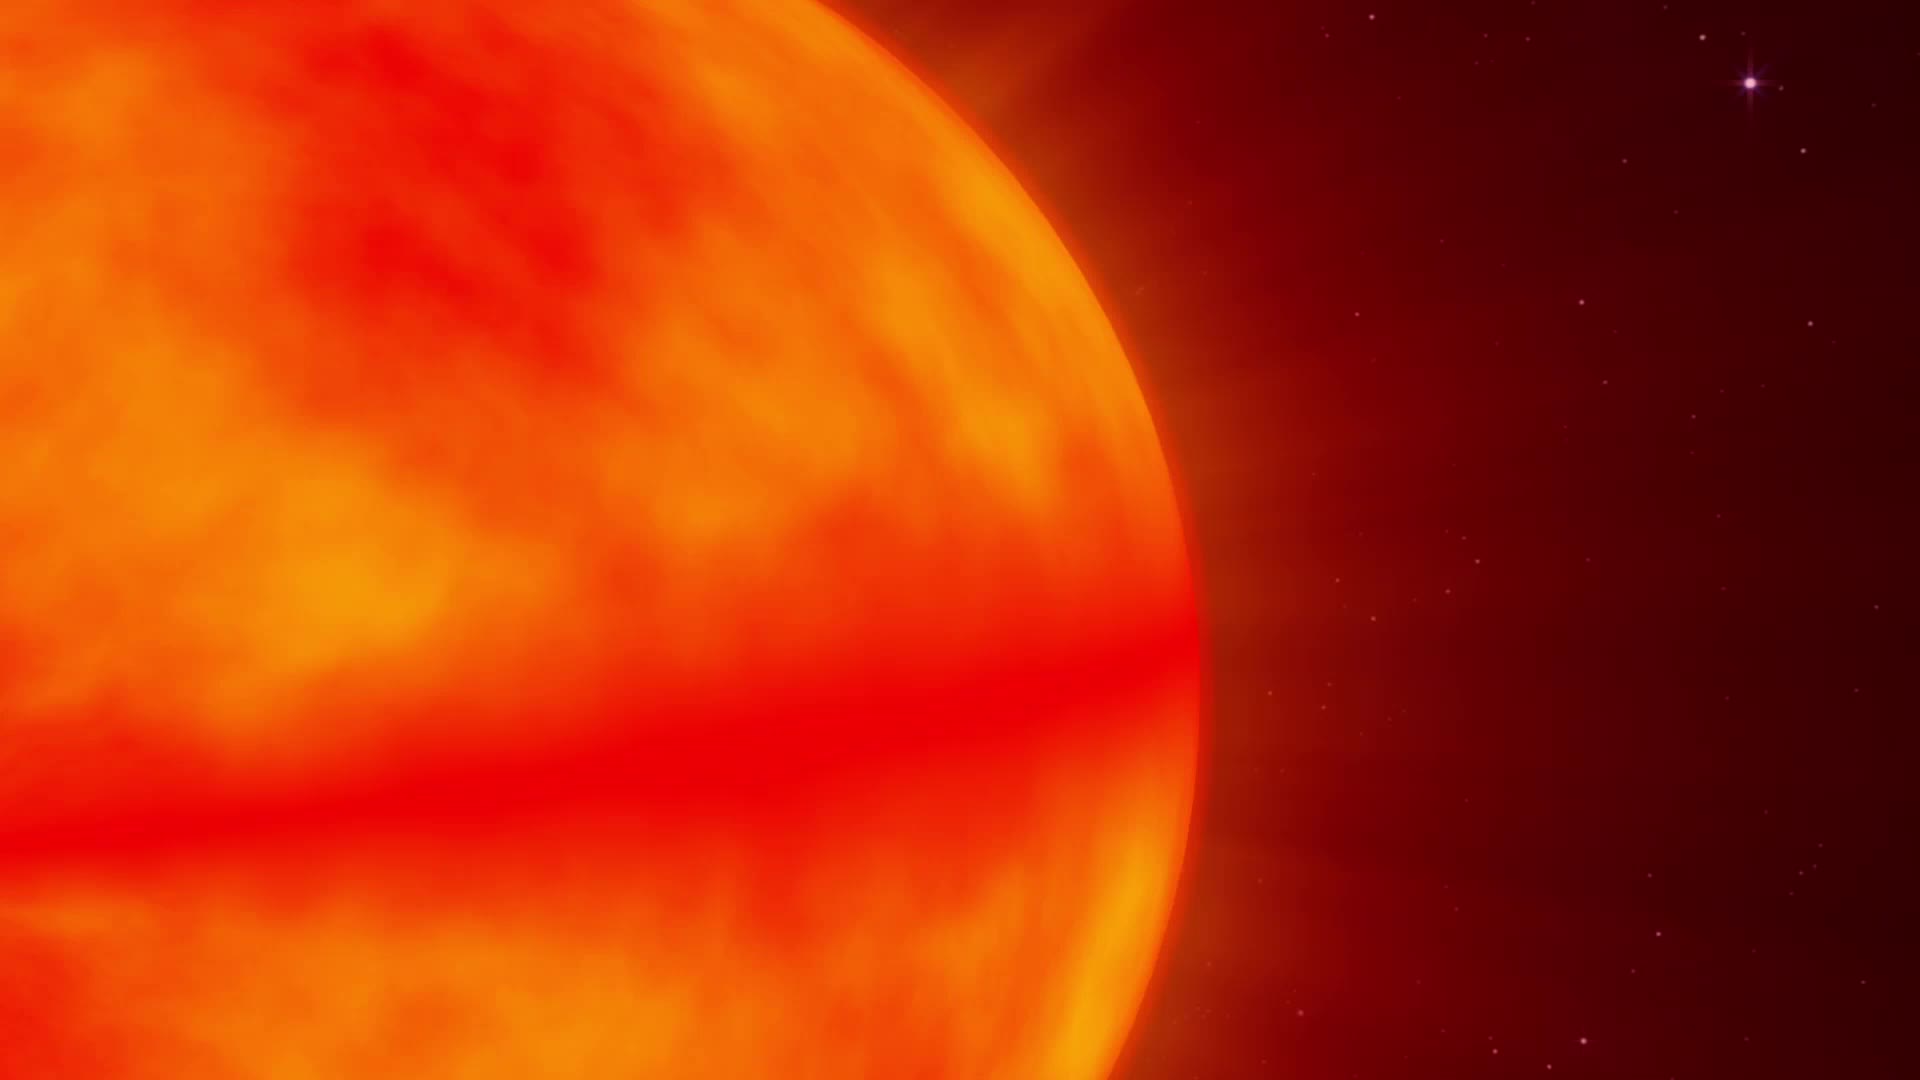

NASA Missions Monitor a Waking Black Hole

On June 15, NASA's Swift caught the onset of a rare X-ray outburst from a stellar-mass black hole in the binary system V404 Cygni. Astronomers around the world are watching the event. In this system, a stream of gas from a star much like the sun flows toward a 10 solar mass black hole. Instead of spiraling toward the black hole, the gas accumulates in an accretion disk around it. Every couple of decades, the disk switches into a state that sends the gas rushing inward, starting a new outburst.

Credit: NASA's Goddard Space Flight Center Download